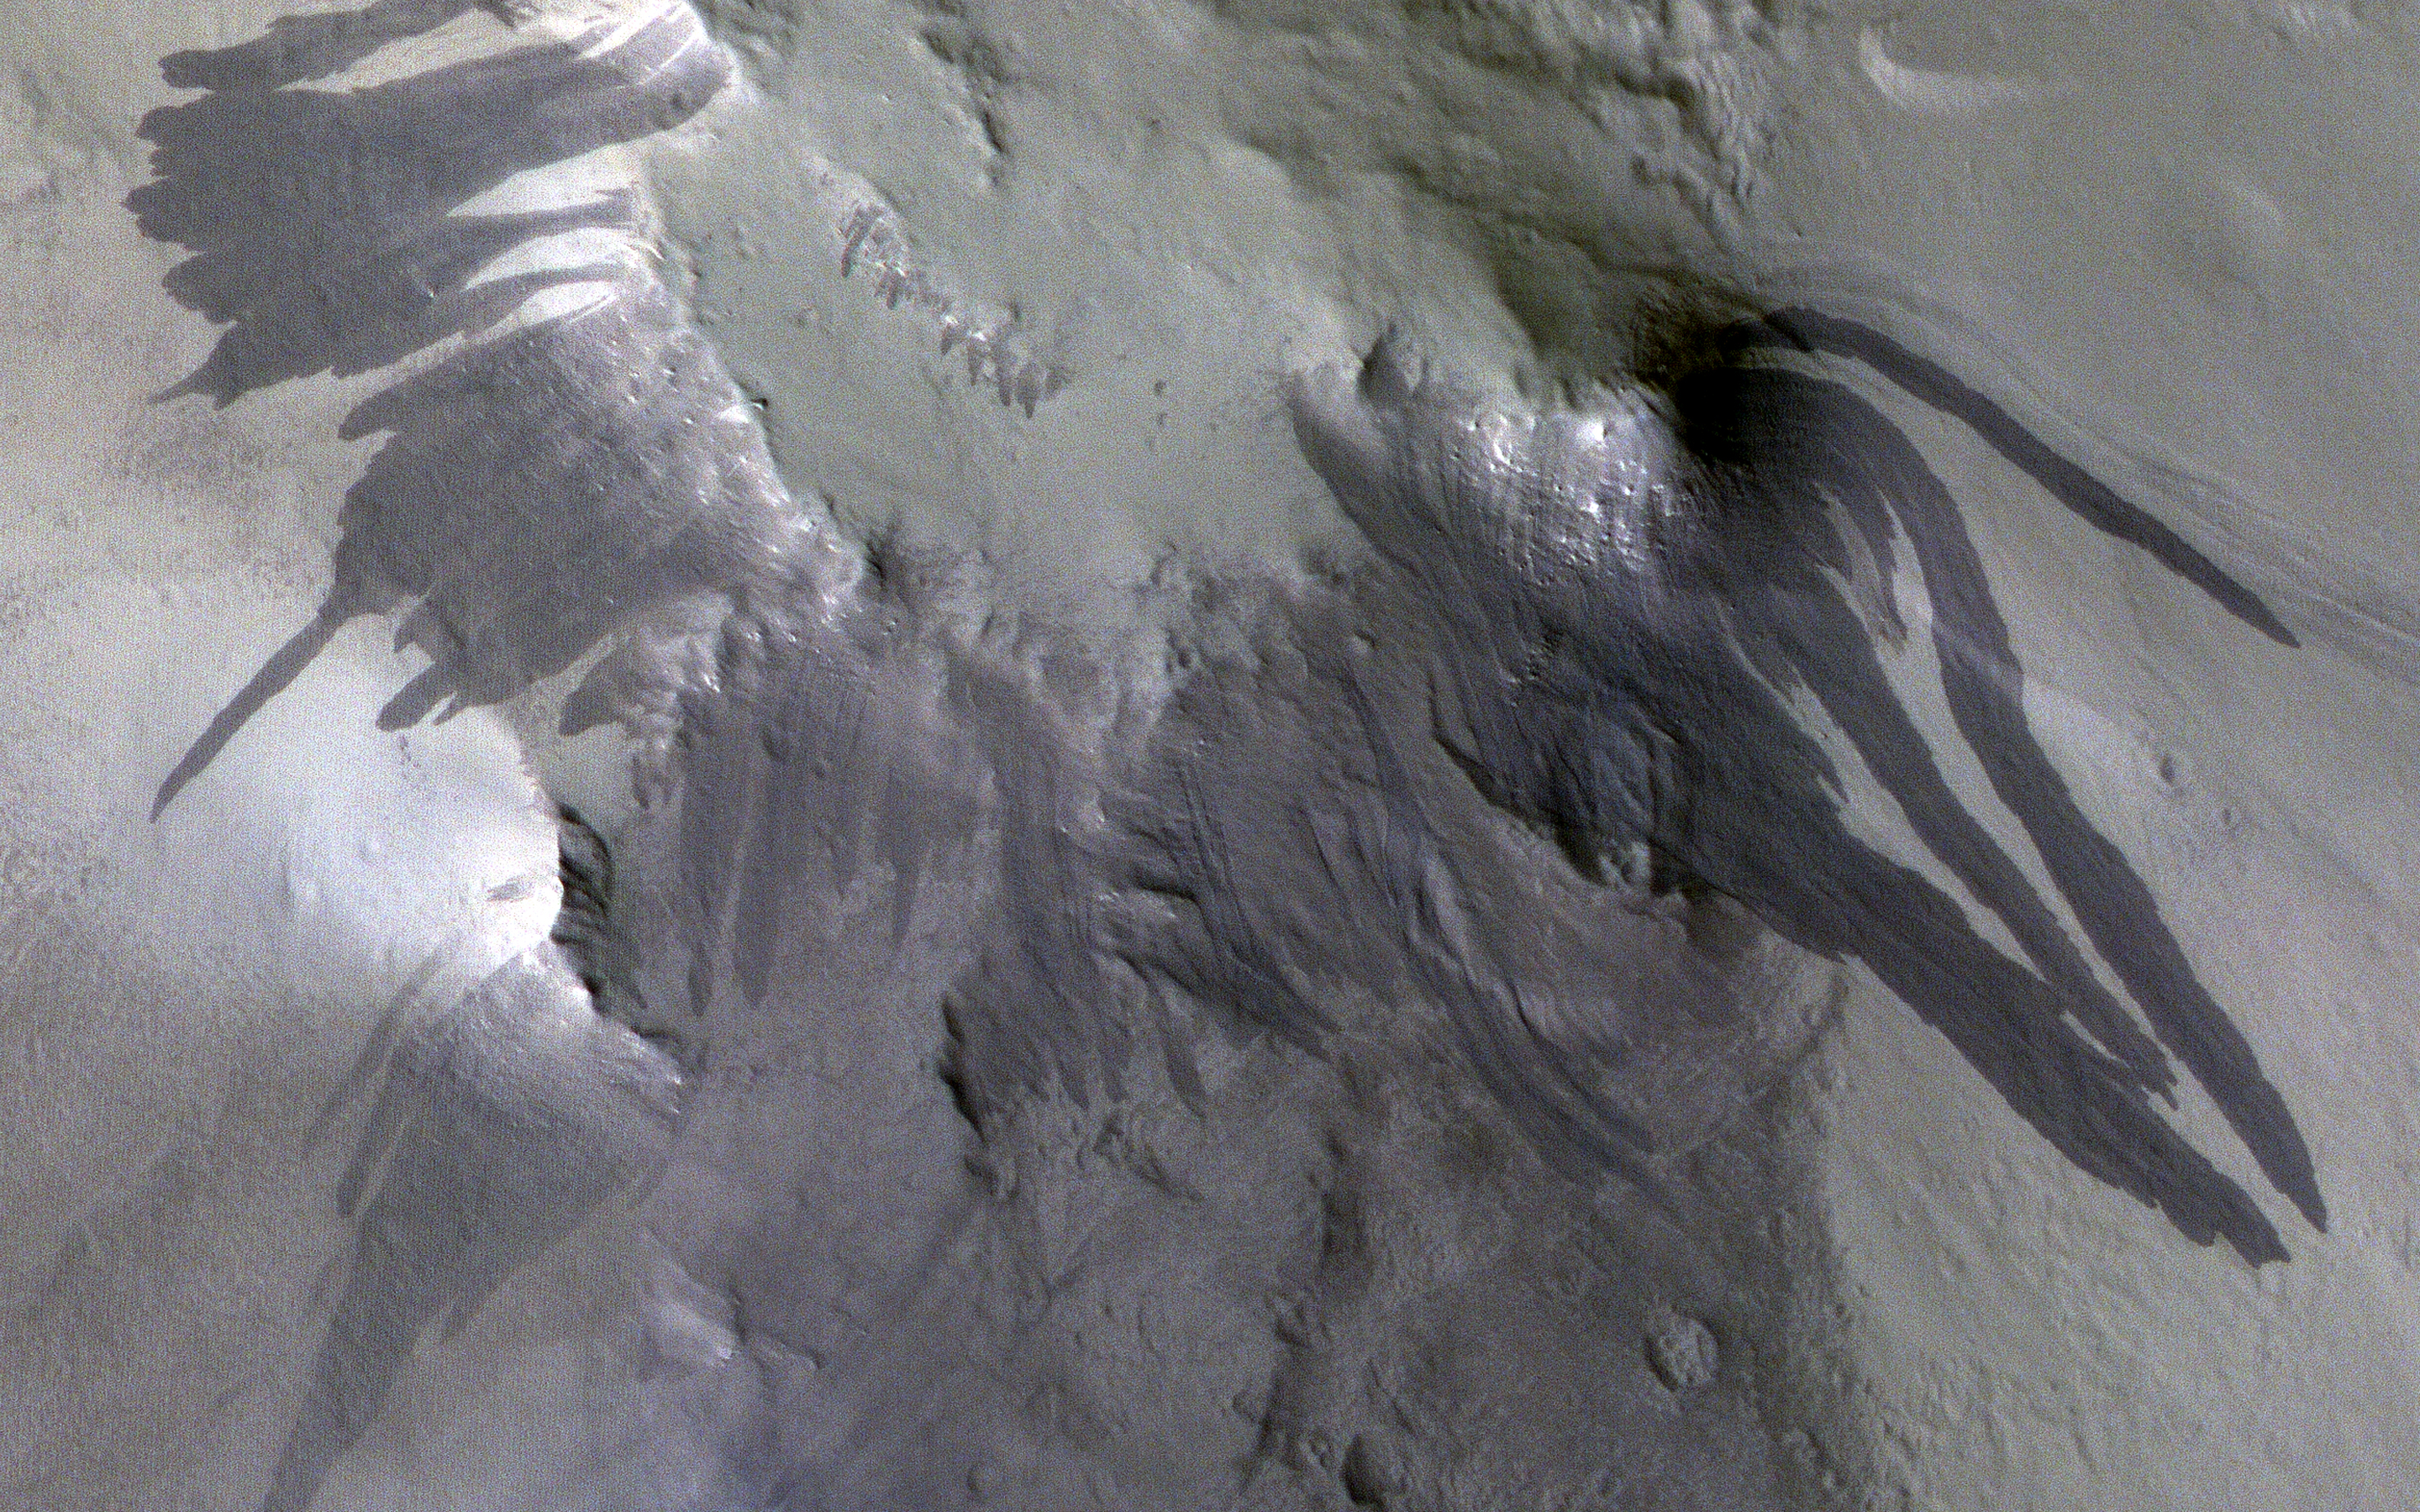

Blast Waves and Dusty Landslides

Meteorites hit Mars and create small craters like the one we’ve imaged here. Usually we spot these new craters in lower-resolution images from the Context Camera because the impact disturbs dust on the surface and creates a dark mark that’s much bigger than the crater.

This meteorite hit a dusty area and made a crater, but did something a little more special to the surrounding dust. We can see dozens of dark, dust-free, streaks on slopes surrounding the crater. These slope streaks form when dust slumps downhill and happen naturally on a regular basis.

In this case though, the impact and explosion that made the crater seems to have set off many of these downhill slumps of dust simultaneously. This could have happened from the explosion’s blast wave passing through the air or the shaking of the ground that it caused.

The map is projected here at a scale of 25 centimeters (9.8 inches) per pixel. (The original image scale is 31.2 centimeters [12.3 inches] per pixel [with 1 x 1 binning]; objects on the order of 93 centimeters [36.6 inches] across are resolved.) North is up.

This is a stereo pair with

ESP_065360_1900

.

The University of Arizona, in Tucson, operates HiRISE, which was built by Ball Aerospace & Technologies Corp., in Boulder, Colorado. NASA’s Jet Propulsion Laboratory, a division of Caltech in Pasadena, California, manages the Mars Reconnaissance Orbiter Project for NASA’s Science Mission Directorate, Washington.

Credit: NASA/JPL-Caltech/University of Arizona